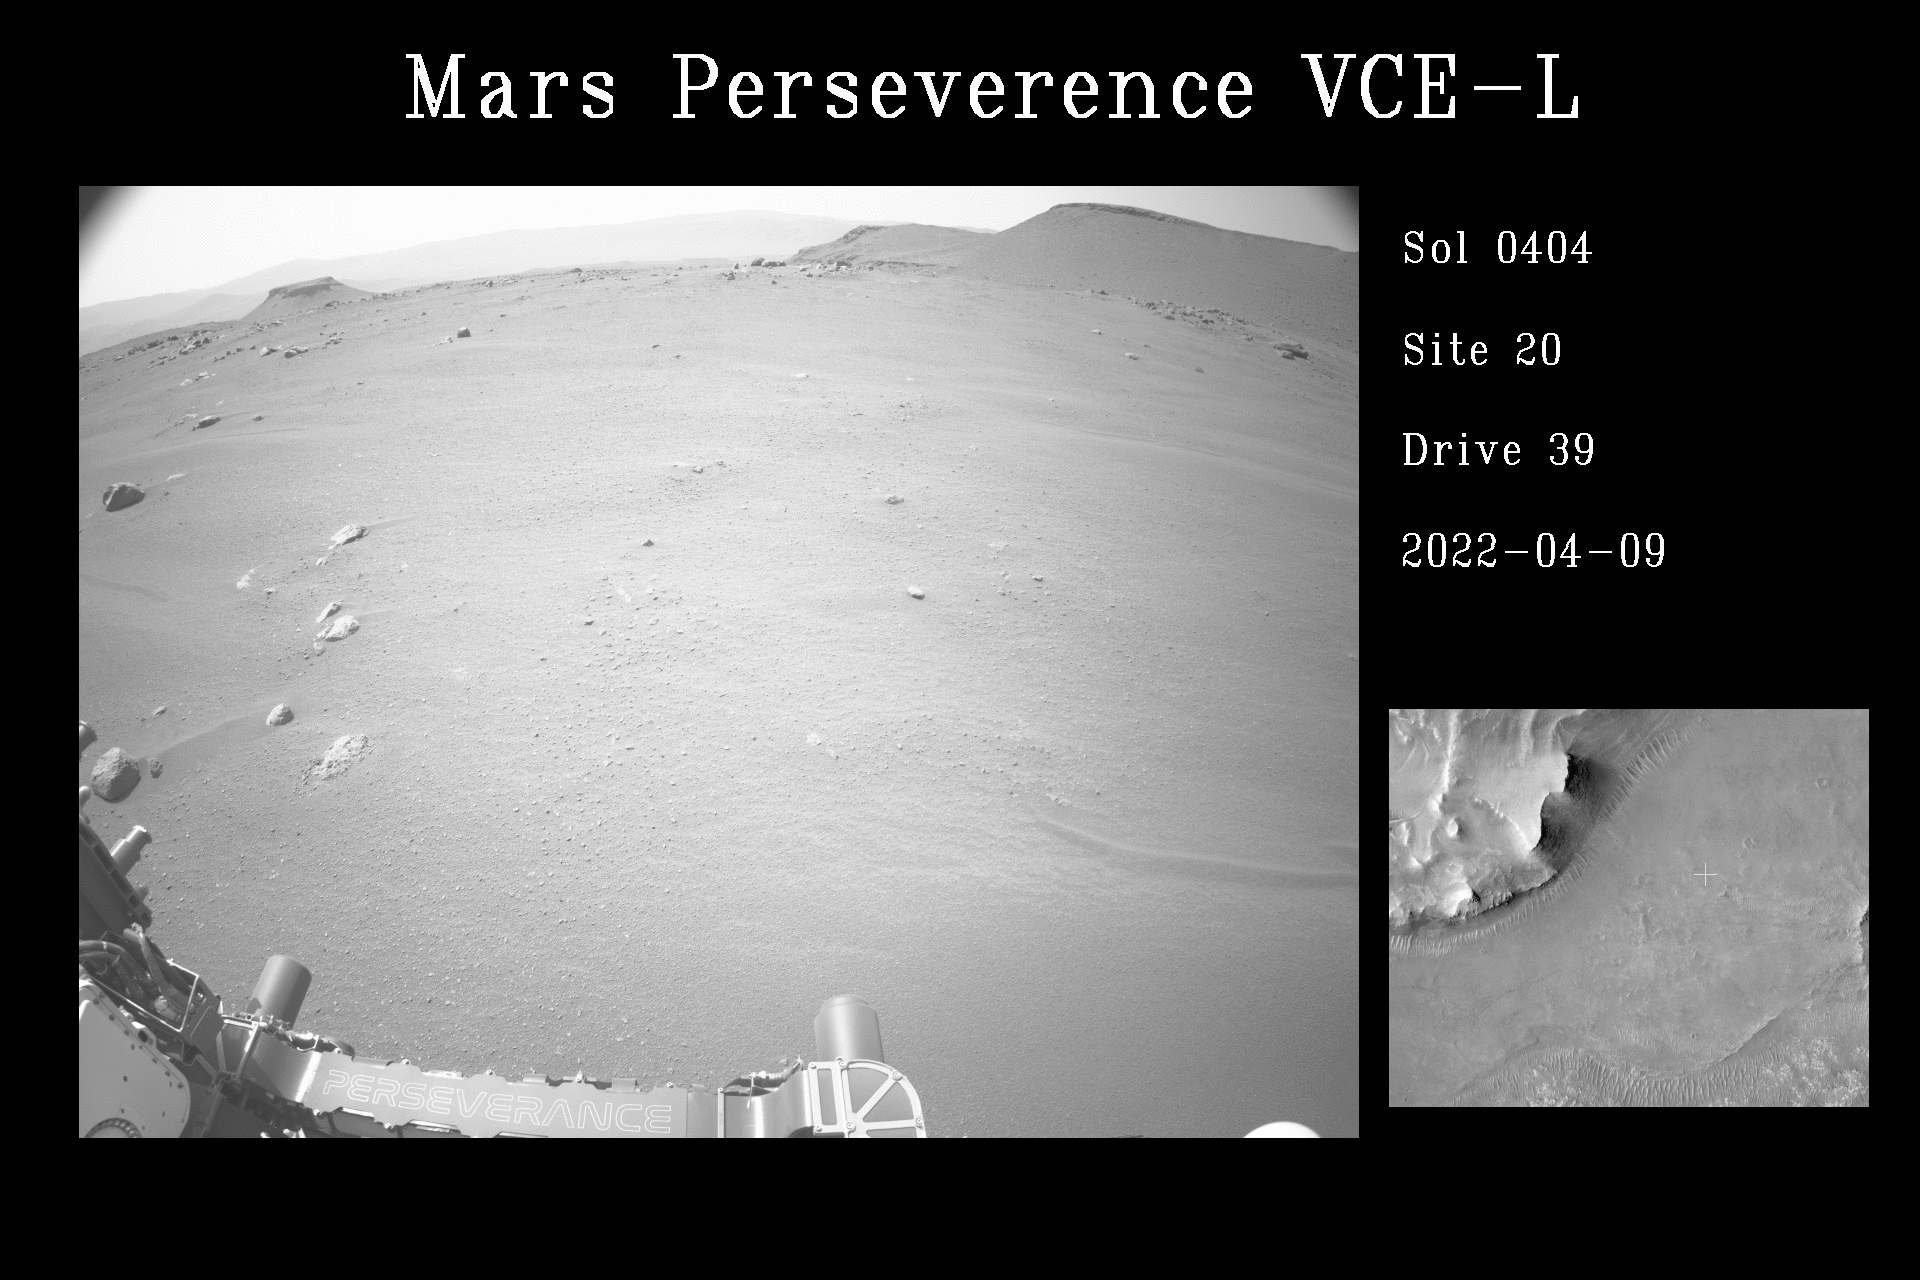

AutoNav Drives Perseverance Forward

This video shows NASA’s Perseverance Mars rover using its auto-navigation, or AutoNav, technology to guide it during its drive to the delta. The video combines imagery taken on April 9, 2022, the 404th Martian day, or sol, of the mission, when Perseverance drove 841.7 feet (256.55 meters), with imagery taken on the following Martian day (sol 405), when it travelled 869.35 feet (264.98 meters).

AutoNav allows the rover to autonomously re-plan its route around rocks or other obstacles on its way to a pre-established destination. The video was taken by the rover’s navigation cameras; they are capable of color, but black-and-white images are better for navigation. The video has been sped up by roughly 200 times with about 30 seconds between frames.

A key objective for Perseverance’s mission on Mars is astrobiology, including the search for signs of ancient microbial life. The rover will characterize the planet’s geology and past climate, pave the way for human exploration of the Red Planet, and be the first mission to collect and cache Martian rock and regolith (broken rock and dust).

Subsequent NASA missions, in cooperation with ESA (European Space Agency), would send spacecraft to Mars to collect these sealed samples from the surface and return them to Earth for in-depth analysis.

The Mars 2020 Perseverance mission is part of NASA’s Moon to Mars exploration approach, which includes Artemis missions to the Moon that will help prepare for human exploration of the Red Planet.

NASA’s Jet Propulsion Laboratory, which is managed for NASA by Caltech in Pasadena, California, built and manages operations of the Perseverance rover.

Credit: NASA/JPL-Caltech